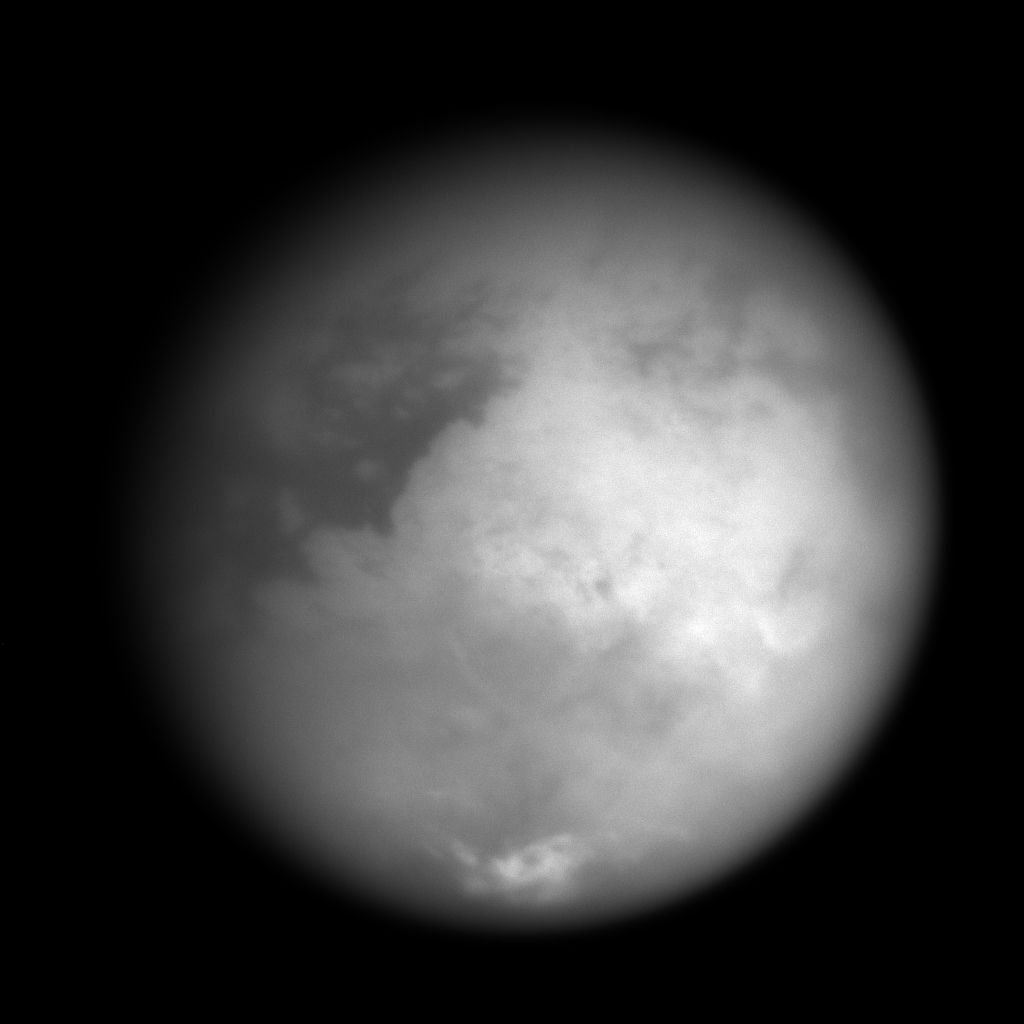

Eyes on Xanadu

This image taken on Oct. 24, 2004, reveals Titan’s bright “continent-sized” terrain known as Xanadu. It was acquired with the narrow angle camera on Cassini’s imaging science subsystem through a spectral filter centered at 938 nanometers, a wavelength region at which Titan’s surface can be most easily detected. The surface is seen at a higher contrast than in previously released imaging science subsystem images due to a lower phase angle (Sun-Titan-Cassini angle), which minimizes scattering by the haze.

The image shows details about 10 times smaller than those seen from Earth. Surface materials with different brightness properties (or albedos) rather than topographic shading are highlighted. The image has been calibrated and slightly enhanced for contrast. It will be further processed to reduce atmospheric blurring and to optimize mapping of surface features. The origin and geography of Xanadu remain mysteries at this range. Bright features near the south pole (bottom) are clouds. On Oct. 26, Cassini will acquire images of features in the central-left portion of this image from a position about 100 times closer.

The Cassini-Huygens mission is a cooperative project of NASA, the European Space Agency and the Italian Space Agency. The Jet Propulsion Laboratory, a division of the California Institute of Technology in Pasadena, manages the Cassini-Huygens mission for NASA’s Office of Space Science, Washington, D.C. The Cassini orbiter and its two onboard cameras, were designed, developed and assembled at JPL. The imaging team is based at the Space Science Institute, Boulder, Colo.

Credit: NASA/JPL/Space Science Institute